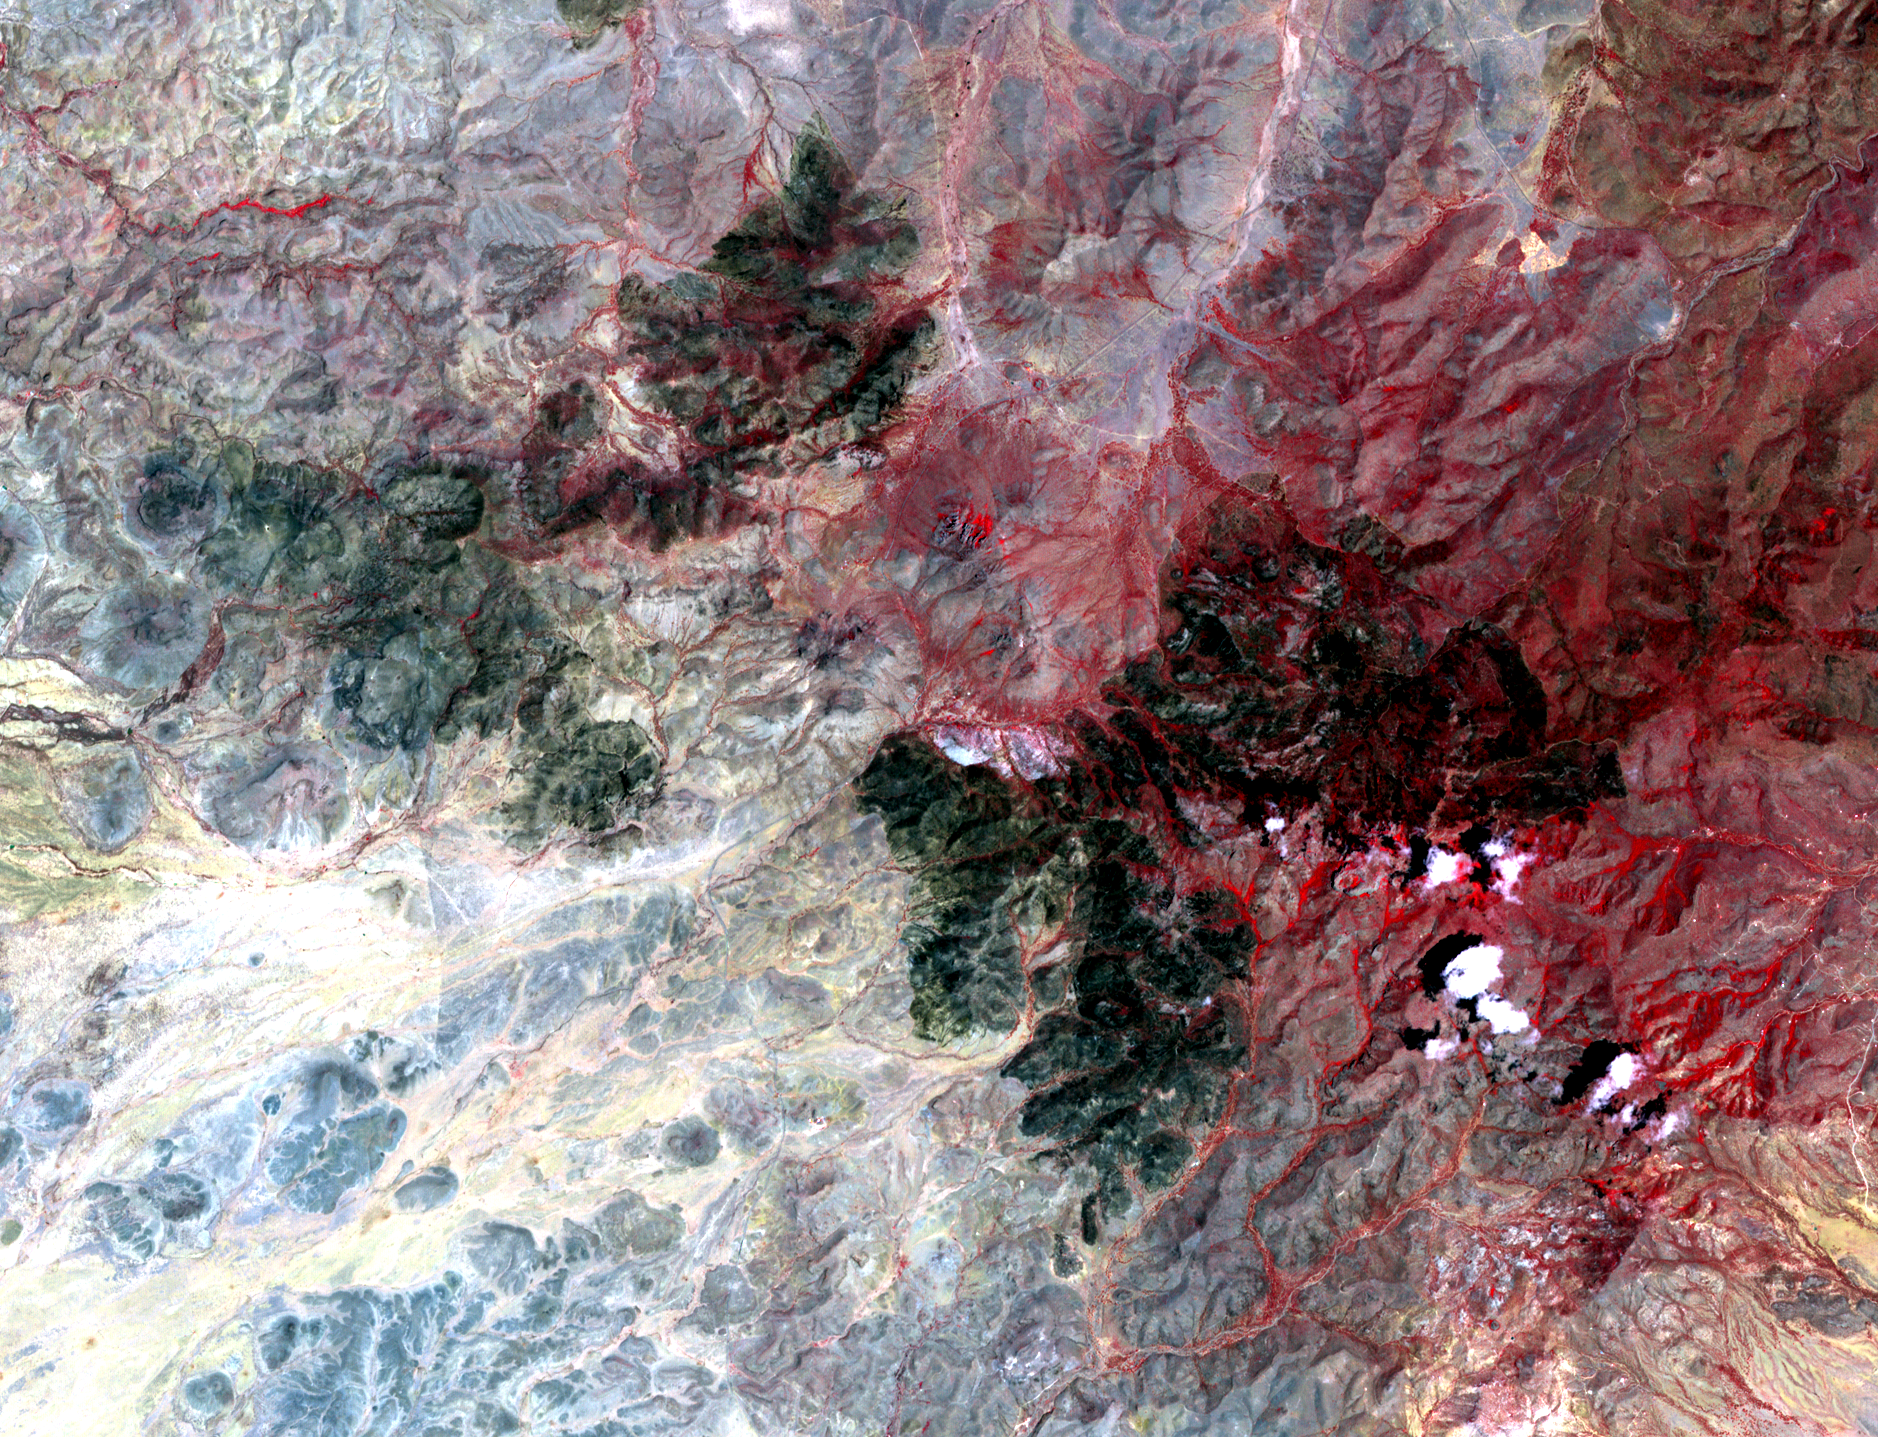

NASA Spacecraft Images Texas Wildfire

The Livermore and Spring Ranch fires near the Davis Mountain Resort, Texas, burned 13,000 and 11,000 acres respectively. The fires started on April 21, 2012, by dry lightning. By May 12, when this image from the Advanced Spaceborne Thermal Emission and Reflection Radiometer (ASTER) instrument on NASA’s Terra spacecraft was acquired, both fires were contained, and management had been turned over to local authorities. The image shows healthy vegetation in red, burned areas in black, and bare ground in blue-gray and yellow-tan. The image covers an area of 13.6 by 17.8 miles (22 by 28.5 kilometers) and is located at 30.7 degrees north latitude, 104.2 degrees west longitude.

With its 14 spectral bands from the visible to the thermal infrared wavelength region and its high spatial resolution of 15 to 90 meters (about 50 to 300 feet), ASTER images Earth to map and monitor the changing surface of our planet. ASTER is one of five Earth-observing instruments launched Dec. 18, 1999, on Terra. The instrument was built by Japan’s Ministry of Economy, Trade and Industry. A joint U.S./Japan science team is responsible for validation and calibration of the instrument and data products.

The broad spectral coverage and high spectral resolution of ASTER provides scientists in numerous disciplines with critical information for surface mapping and monitoring of dynamic conditions and temporal change. Example applications are: monitoring glacial advances and retreats; monitoring potentially active volcanoes; identifying crop stress; determining cloud morphology and physical properties; wetlands evaluation; thermal pollution monitoring; coral reef degradation; surface temperature mapping of soils and geology; and measuring surface heat balance.

The U.S. science team is located at NASA’s Jet Propulsion Laboratory, Pasadena, Calif. The Terra mission is part of NASA’s Science Mission Directorate, Washington, D.C.

Credit: NASA/GSFC/METI/ERSDAC/JAROS, and U.S./Japan ASTER Science Team